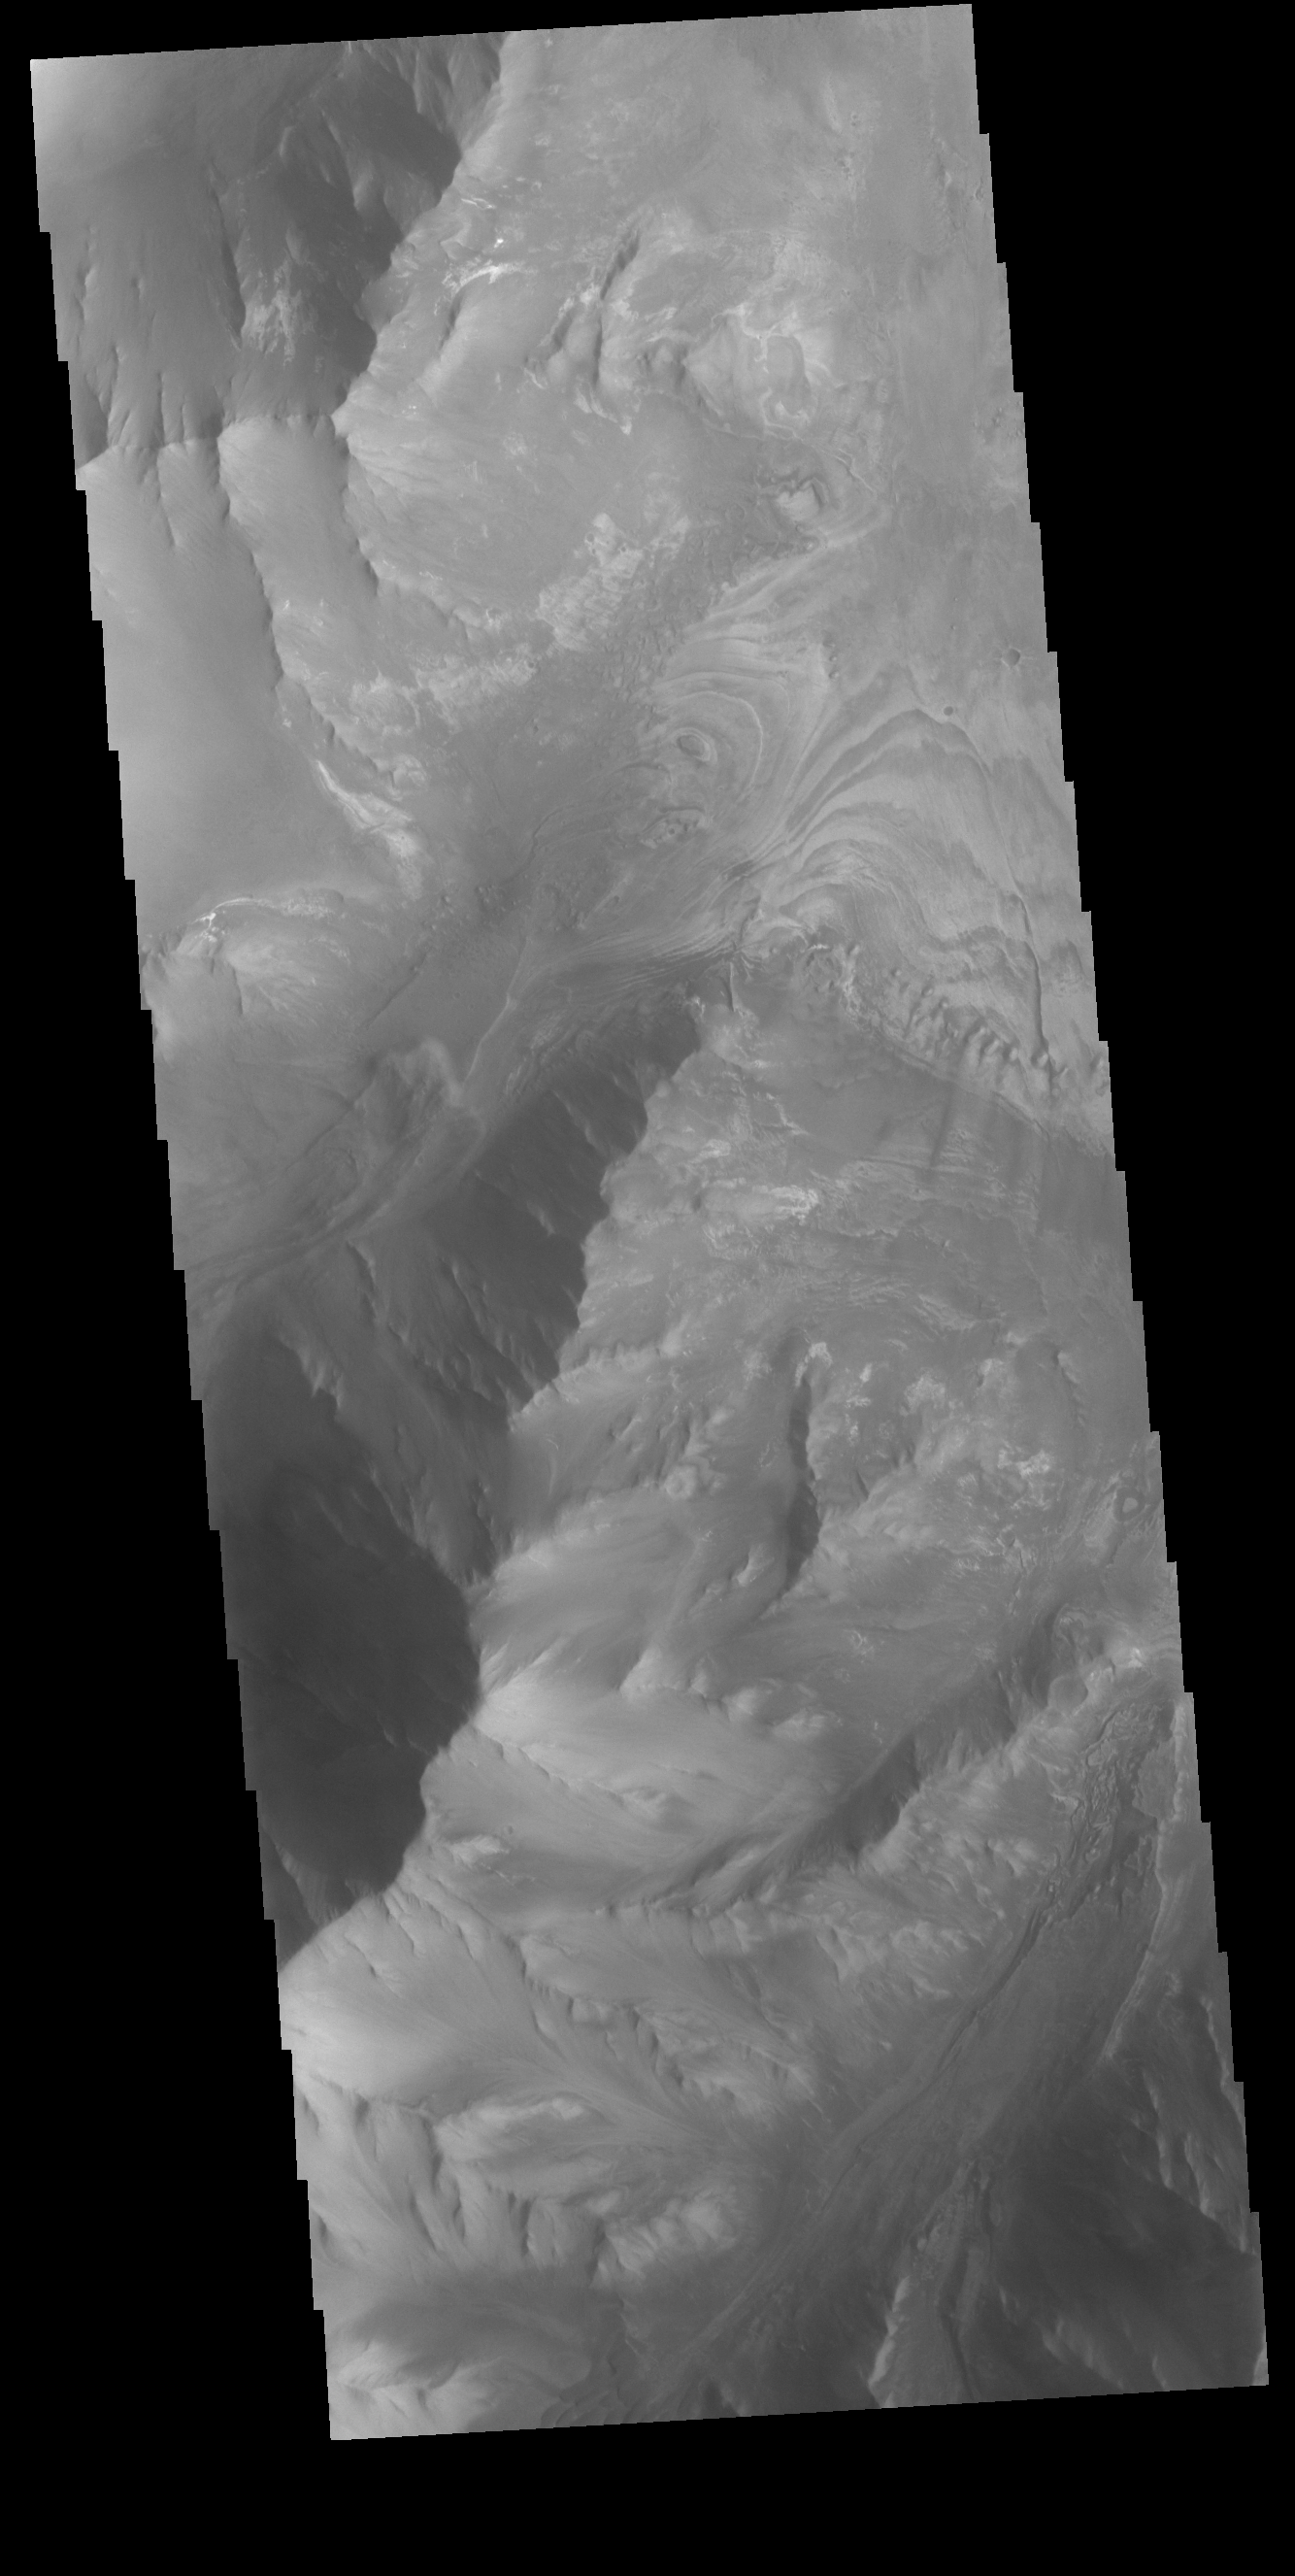

Melas Chasma

This VIS image shows part of the southern cliffside of Melas Chasma. Melas Chasma is part of the largest canyon system on Mars, Valles Marineris. At only 563 km long (349 miles) it is not the longest canyon, but it is the widest. Located in the center of Valles Marineris, it has depths up to 9 km below the surrounding plains, and is the location of many large landslide deposits, as will as layered materials and sand dunes. There is evidence of both water and wind action as modes of formation for many of the interior deposits.

Credit: NASA/JPL-Caltech/ASU